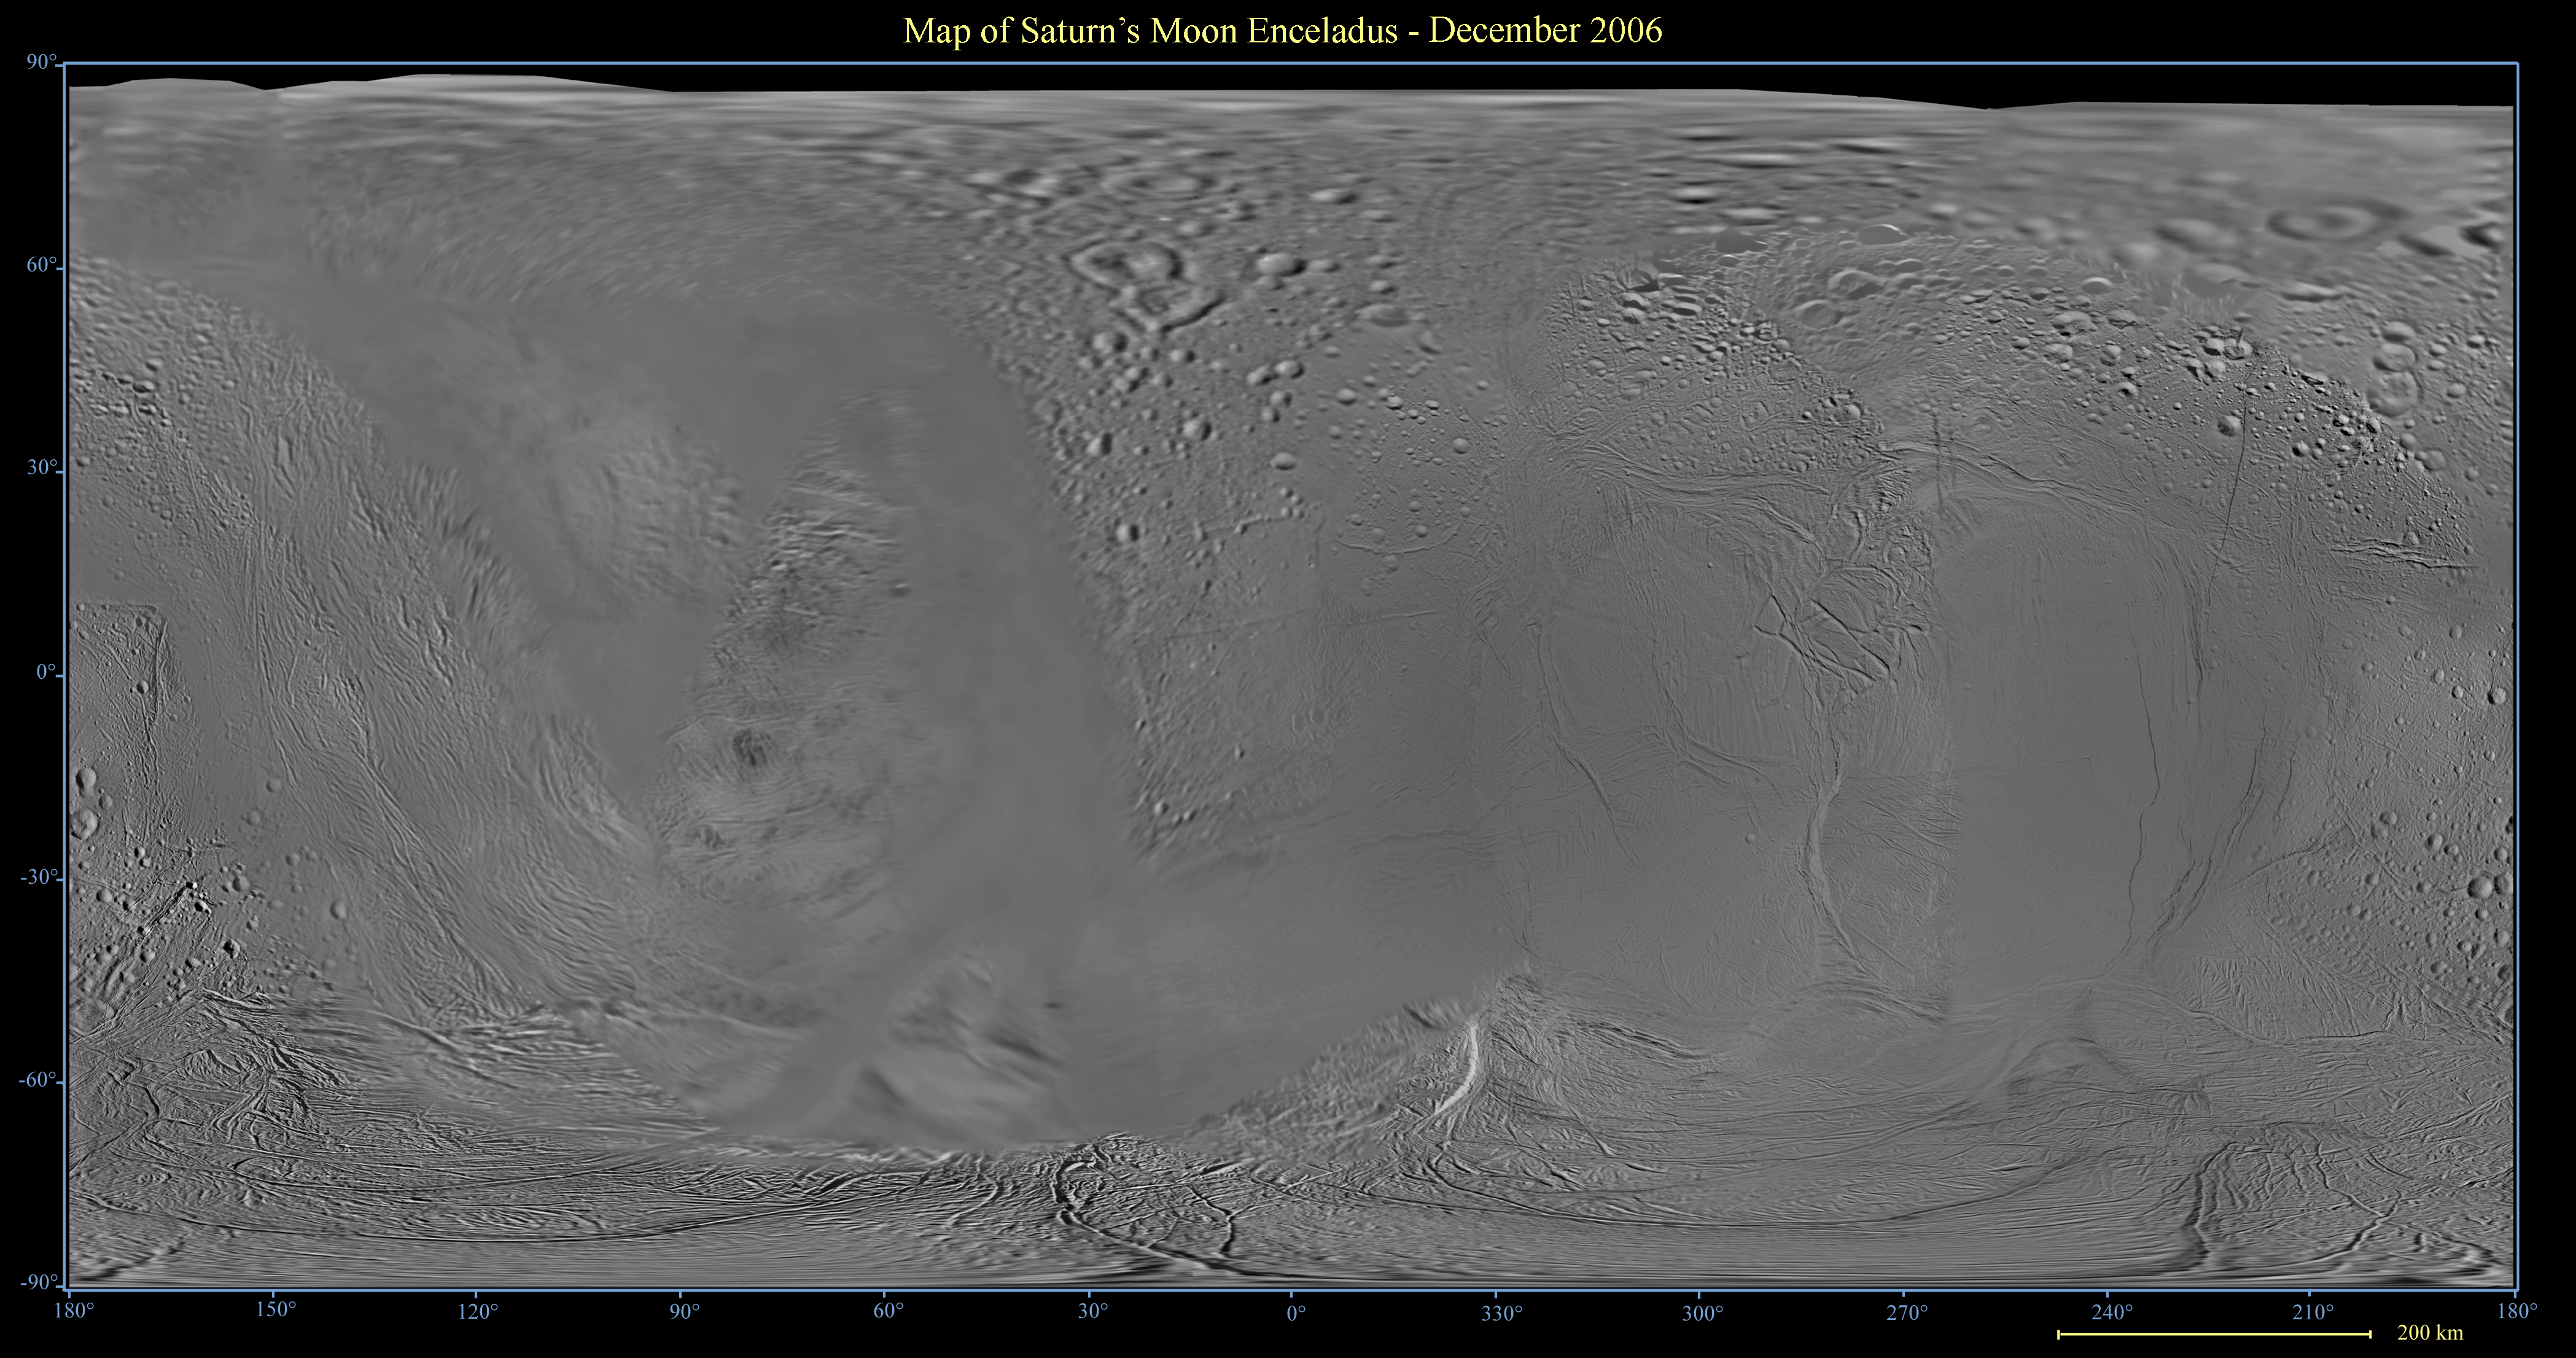

Map of Enceladus – December 2006

This global digital map of Saturn’s moon Enceladus was created using data taken by the Cassini spacecraft, with gaps in coverage filled in by NASA Voyager spacecraft data. The map is an equidistant projection and has a scale of 300 meters (980 feet) per pixel. Equidistant projections preserve distances on a body, with some distortion of area and direction.

The mean radius of Enceladus used for projection of this map is 252 kilometers (157 miles).

This map is an update to the version released in December 2005. See PIA07777.

The Cassini-Huygens mission is a cooperative project of NASA, the European Space Agency and the Italian Space Agency. The Jet Propulsion Laboratory, a division of the California Institute of Technology in Pasadena, manages the mission for NASA’s Science Mission Directorate, Washington, D.C. The Cassini orbiter and its two onboard cameras were designed, developed and assembled at JPL. The imaging operations center is based at the Space Science Institute in Boulder, Colo.

Credit: NASA/JPL/Space Science Institute